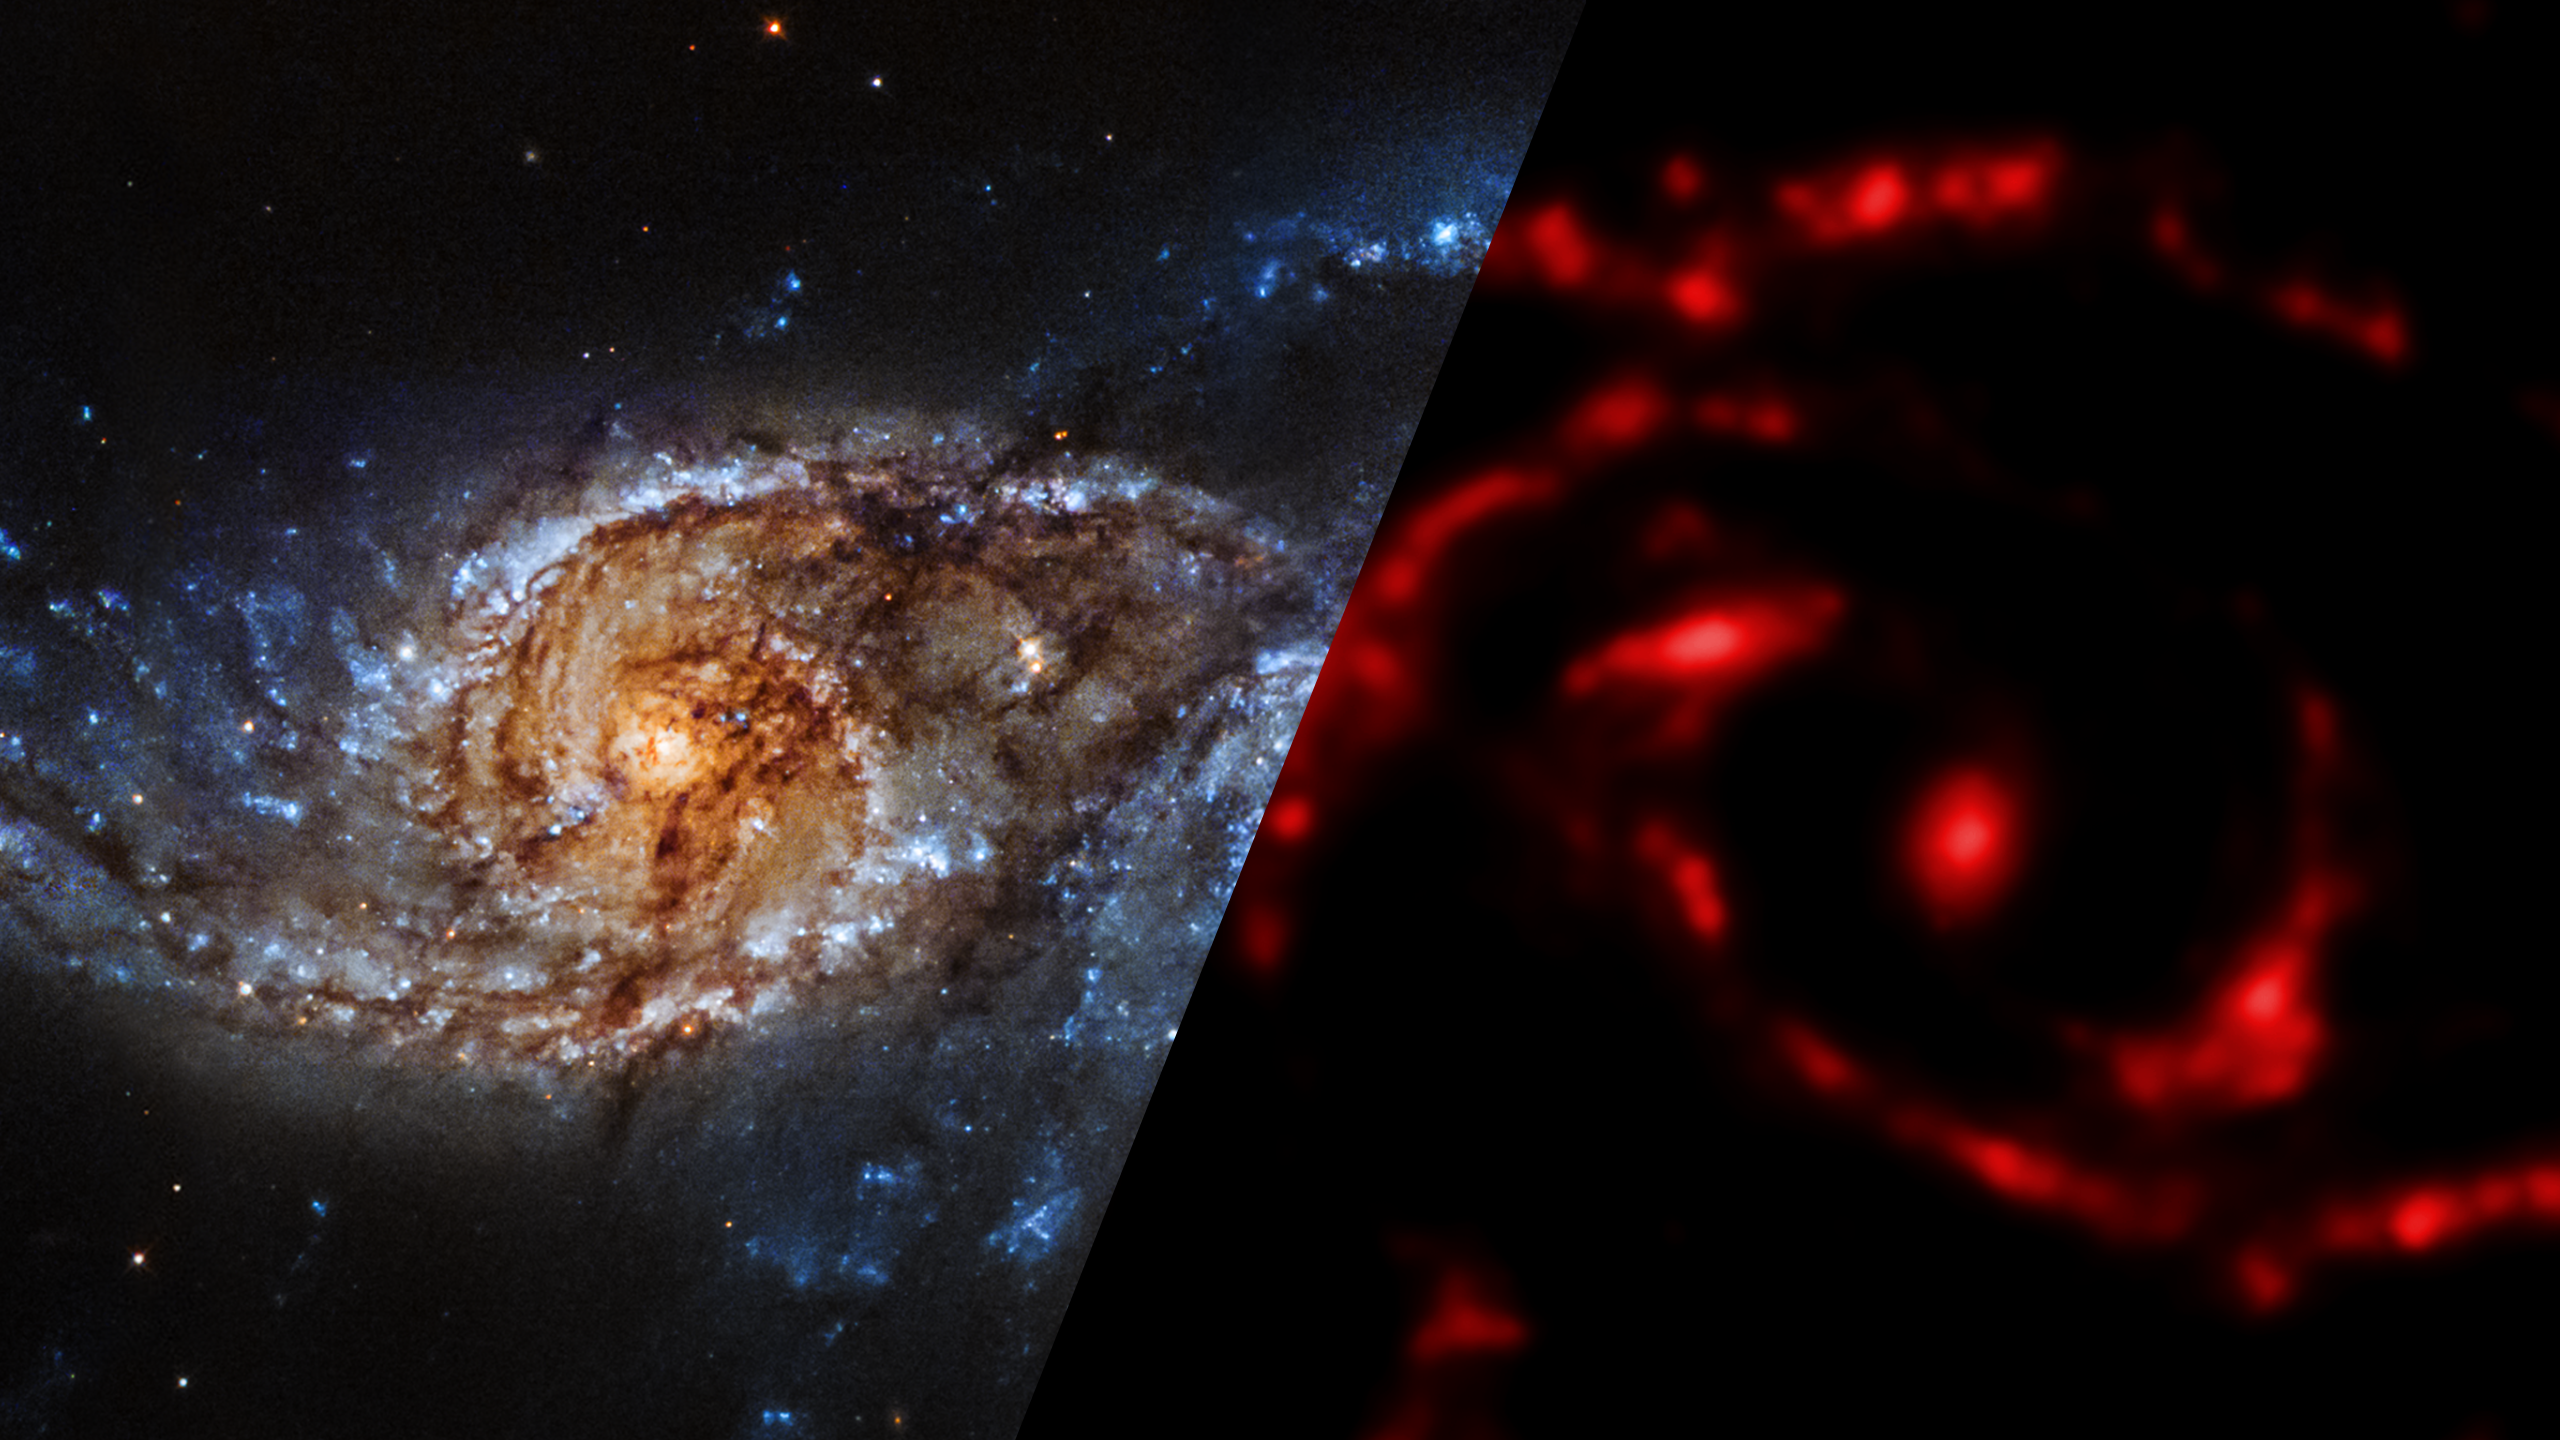

Infrared Universe: NGC 2207 (and IC 2163)

NGC 2207 is a pair of colliding spiral galaxies. Their bright nuclei resemble a striking set of eyes. Though individual stars are too far apart to collide, the material between the stars merges to create high-density pockets of gas. These regions gravitationally collapse, triggering a firestorm of star birth. The galaxy collision will go on for several millions of years, leaving the galaxies’ shapes completely altered.

Optical: Hubble data shows trails of stars and gas trace out spiral arms, stretched by the tidal pull between the galaxies.

Infrared: Spitzer data reveals the glow of warm dust; raw material for the creation of new stars and planets.
Credit: NASA, JPL-Caltech

X-ray: Chandra view reveals areas of active star formation and the birth of super star clusters.
Credit: NASA, CXC, SAO, S. Mineo et al.

About the Infrared Universe Collection
The human eye can only see visible light, but objects give off a variety of wavelengths of light. To see an object as it truly exists, we would ideally look at its appearance through the full range of the electromagnetic spectrum. Telescopes show us objects as they appear emitting different energies of light, with each wavelength conveying unique information about the object. The Webb Space Telescope will study infrared light from celestial objects with much greater clarity and sensitivity than ever before. Explore the Infrared Universe. Adapted from Cool Cosmos by IPAC, with additional contributions from Bruno Merin and Miguel Merin (Pludo).

Credit: Video: NASA, ESA, Gregory Bacon (STScI)